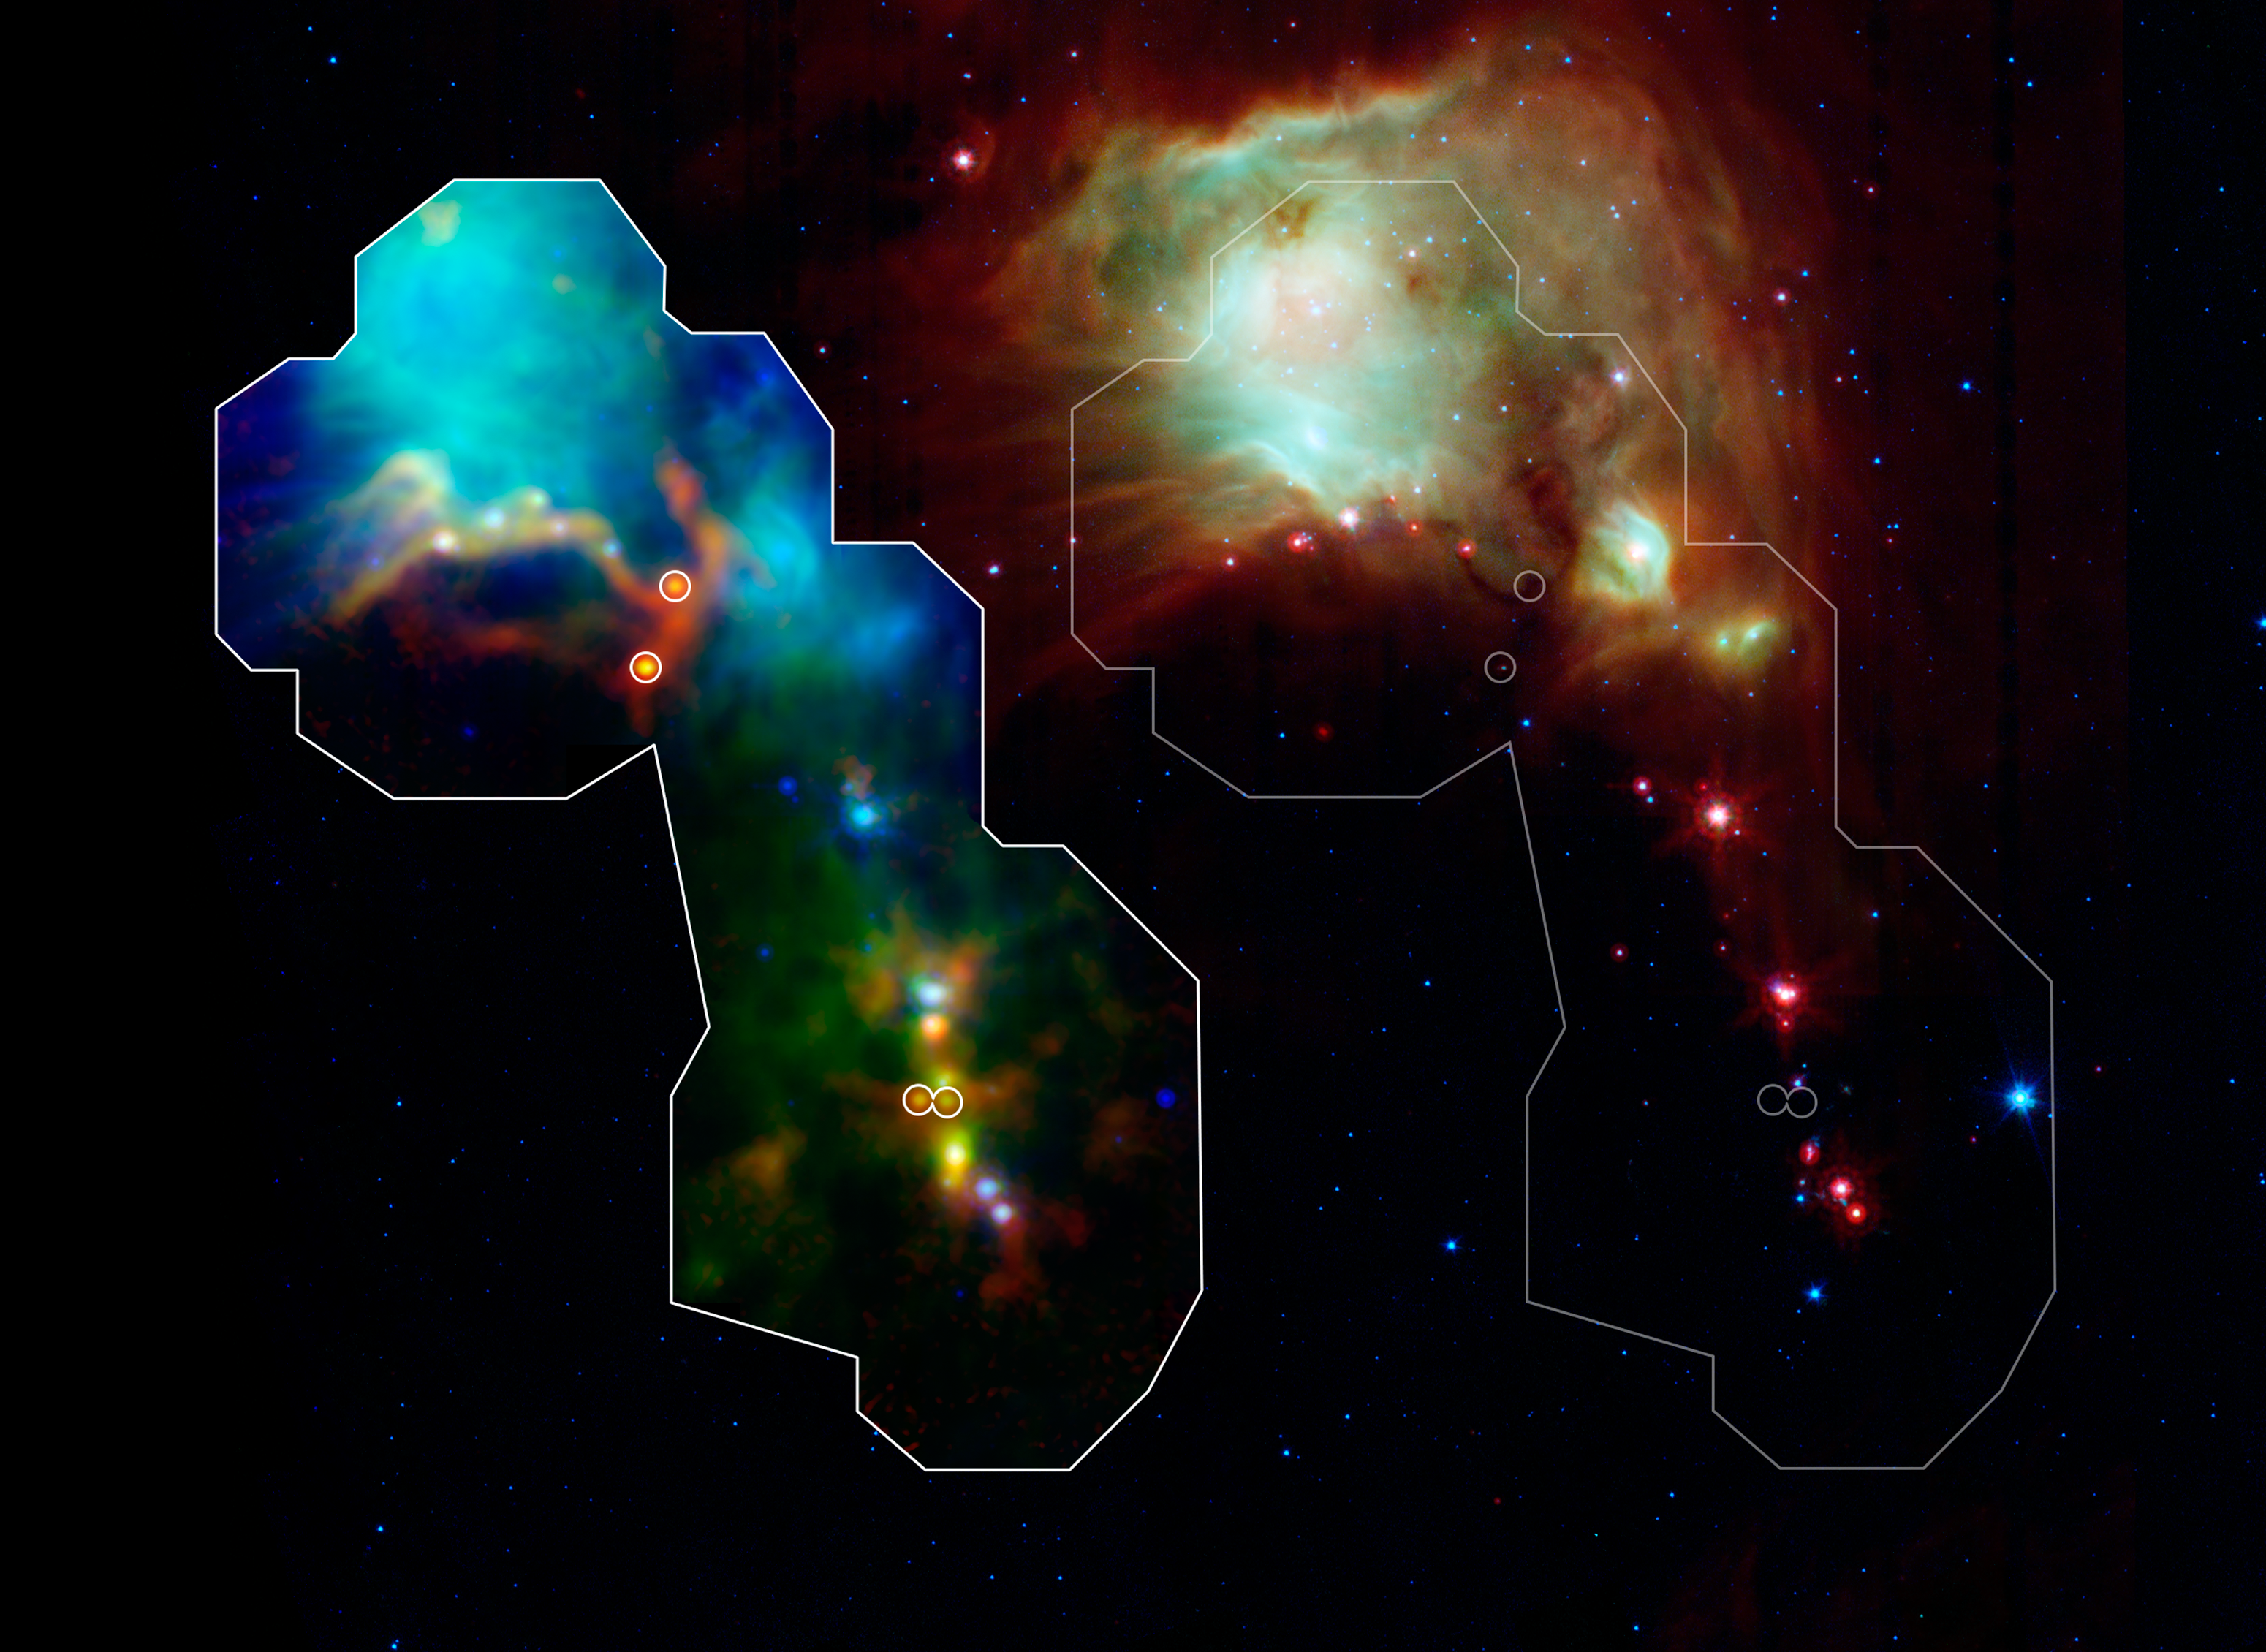

Infant Stars Peek Out from Dusty Cradles

Astronomers have found some of the youngest stars ever seen thanks to the Herschel space observatory, a European Space Agency mission with important NASA contributions. Dense envelopes of gas and dust surround the fledging stars known as protostars, making their detection difficult until now. The discovery gives scientists a window into the earliest and least understood phases of star formation.

The new results come from the Herschel Orion Protostar Survey (HOPS), led by the University of Toledo. HOPS has looked at the vast stellar nursery in the Orion Molecular Cloud Complex, the biggest site of star formation near our solar system, located in the constellation of Orion.

A portion of the survey is shown here in two side-by-side images of the same region around the nebula Messier 78 where several of 15 new protostars were found. Herschel detected the extremely young protostars -- indicated in the image by the four circles -- that were too cold to be picked up in previous scans of the area by NASA's Spitzer Space Telescope. Radio wave observations from the Atacama Pathfinder Experiment (APEX) telescope in Chile, a collaboration between the Max Planck Institute for Radio Astronomy in Germany, the Onsala Space Observatory in Sweden and the European Southern Observatory in Germany, further confirmed the newfound protostars' presence.

On the left the nebula Messier 78 is shown in a three-color composite from the three telescopes just mentioned. In green is the 160-micron, far-infrared light collected by Herschel's Photodetector Array Camera and Spectrometer (PACS). Appearing in blue is 24-micron light from Spitzer. Finally, 870-micron radio wave light gathered by APEX glows red.

On the right the same region appears in a separate three-color composite that shows infrared observations from two instruments aboard NASA's Spitzer Space Telescope. Blue represents 3.6- and 4.5-micron light and green shows light of 5.8 and 8 microns, both captured by Spitzer's Infrared Array Camera (IRAC). Red is 24-micron light detected by Spitzer's Multiband Imaging Photometer (MIPS).

Credit: NASA/ESA/ESO/JPL-Caltech/A. Stutz (Max-Planck Institute for Astronomy, Heidelberg)